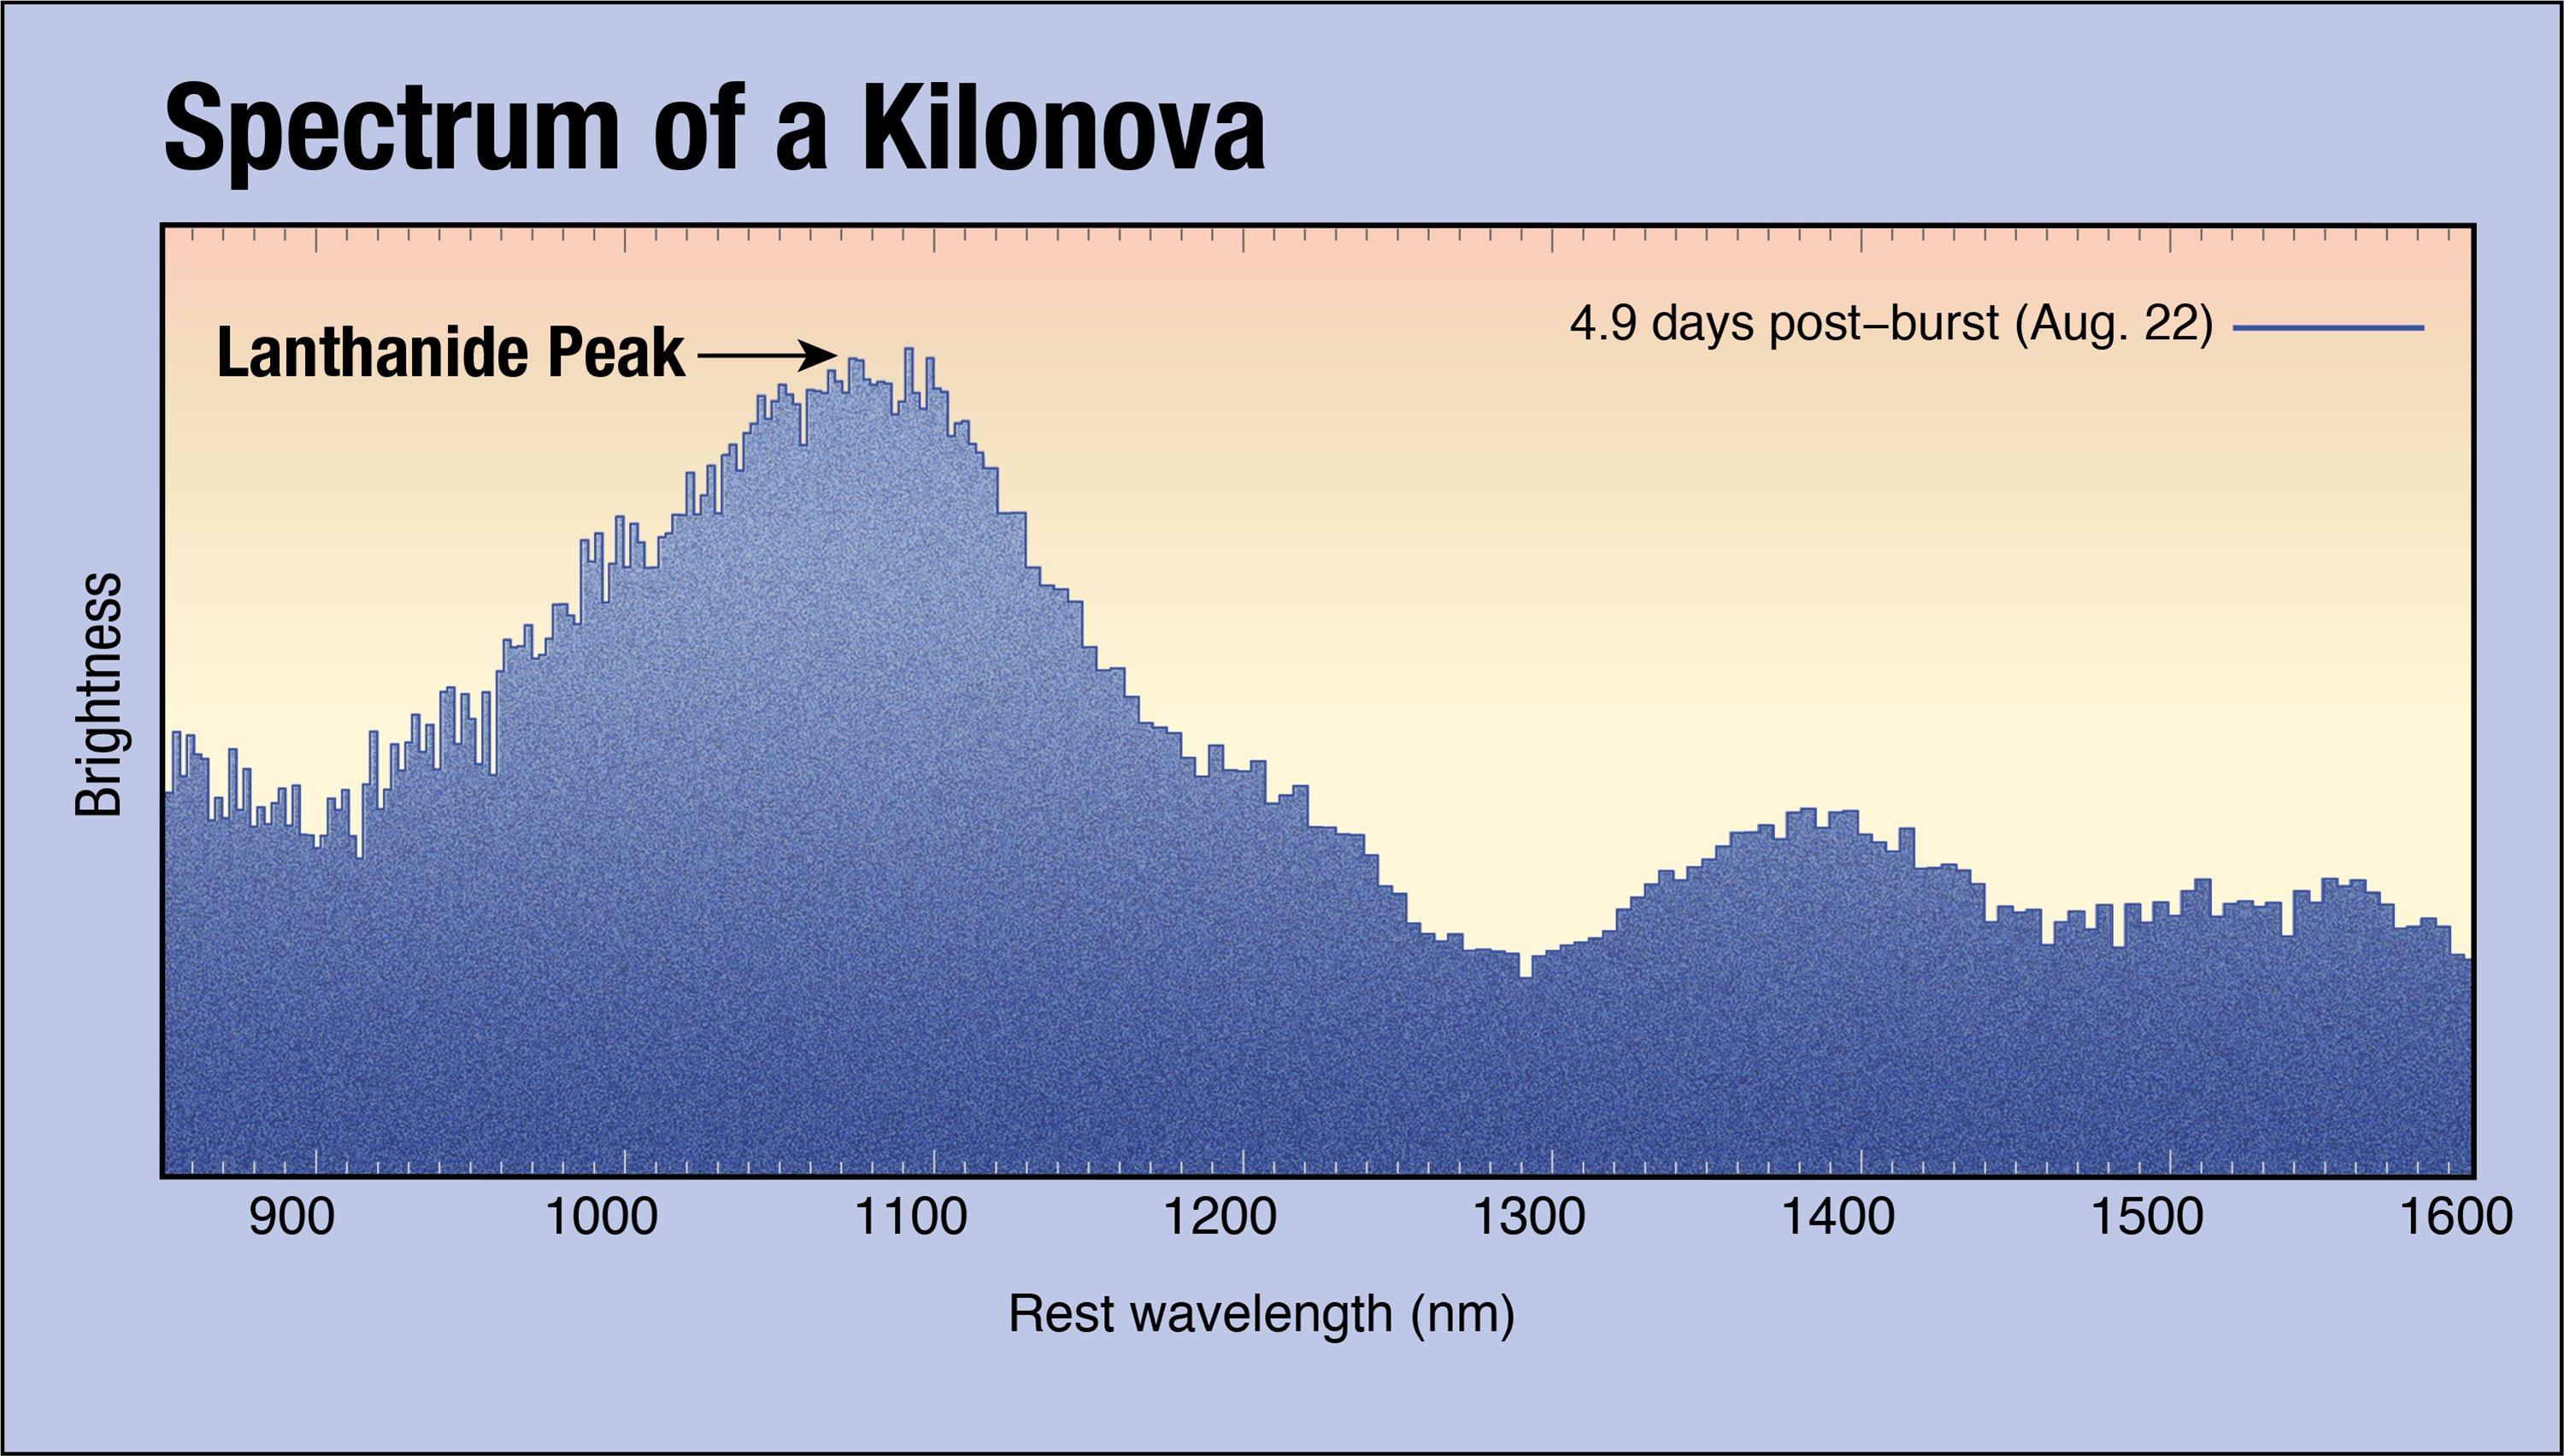

Spectrum of a Kilonova

Five days after an August 17 gravitational wave event, the Hubble Space Telescope pointed its spectrograph at an associated bright flare called a kilonova (which is a thousand times brighter than a classical nova). The resulting spectrum of infrared light is difficult to interpret. Spectral lines can be used to identify individual chemical elements, however the material generating this glow is moving so fast that the lines are smeared out. The peak in brightness around a wavelength of 1,100 nanometers is predicted to come from a variety of radioactive elements collectively called lanthanides, which were generated by the collision of two neutron stars.

Credit: NASA, ESA, and A. Feild (STScI) Acknowledgment: A. Levan (University of Warwick), N. Tanvir (University of Leicester), and A. Fruchter and O. Fox (STScI)